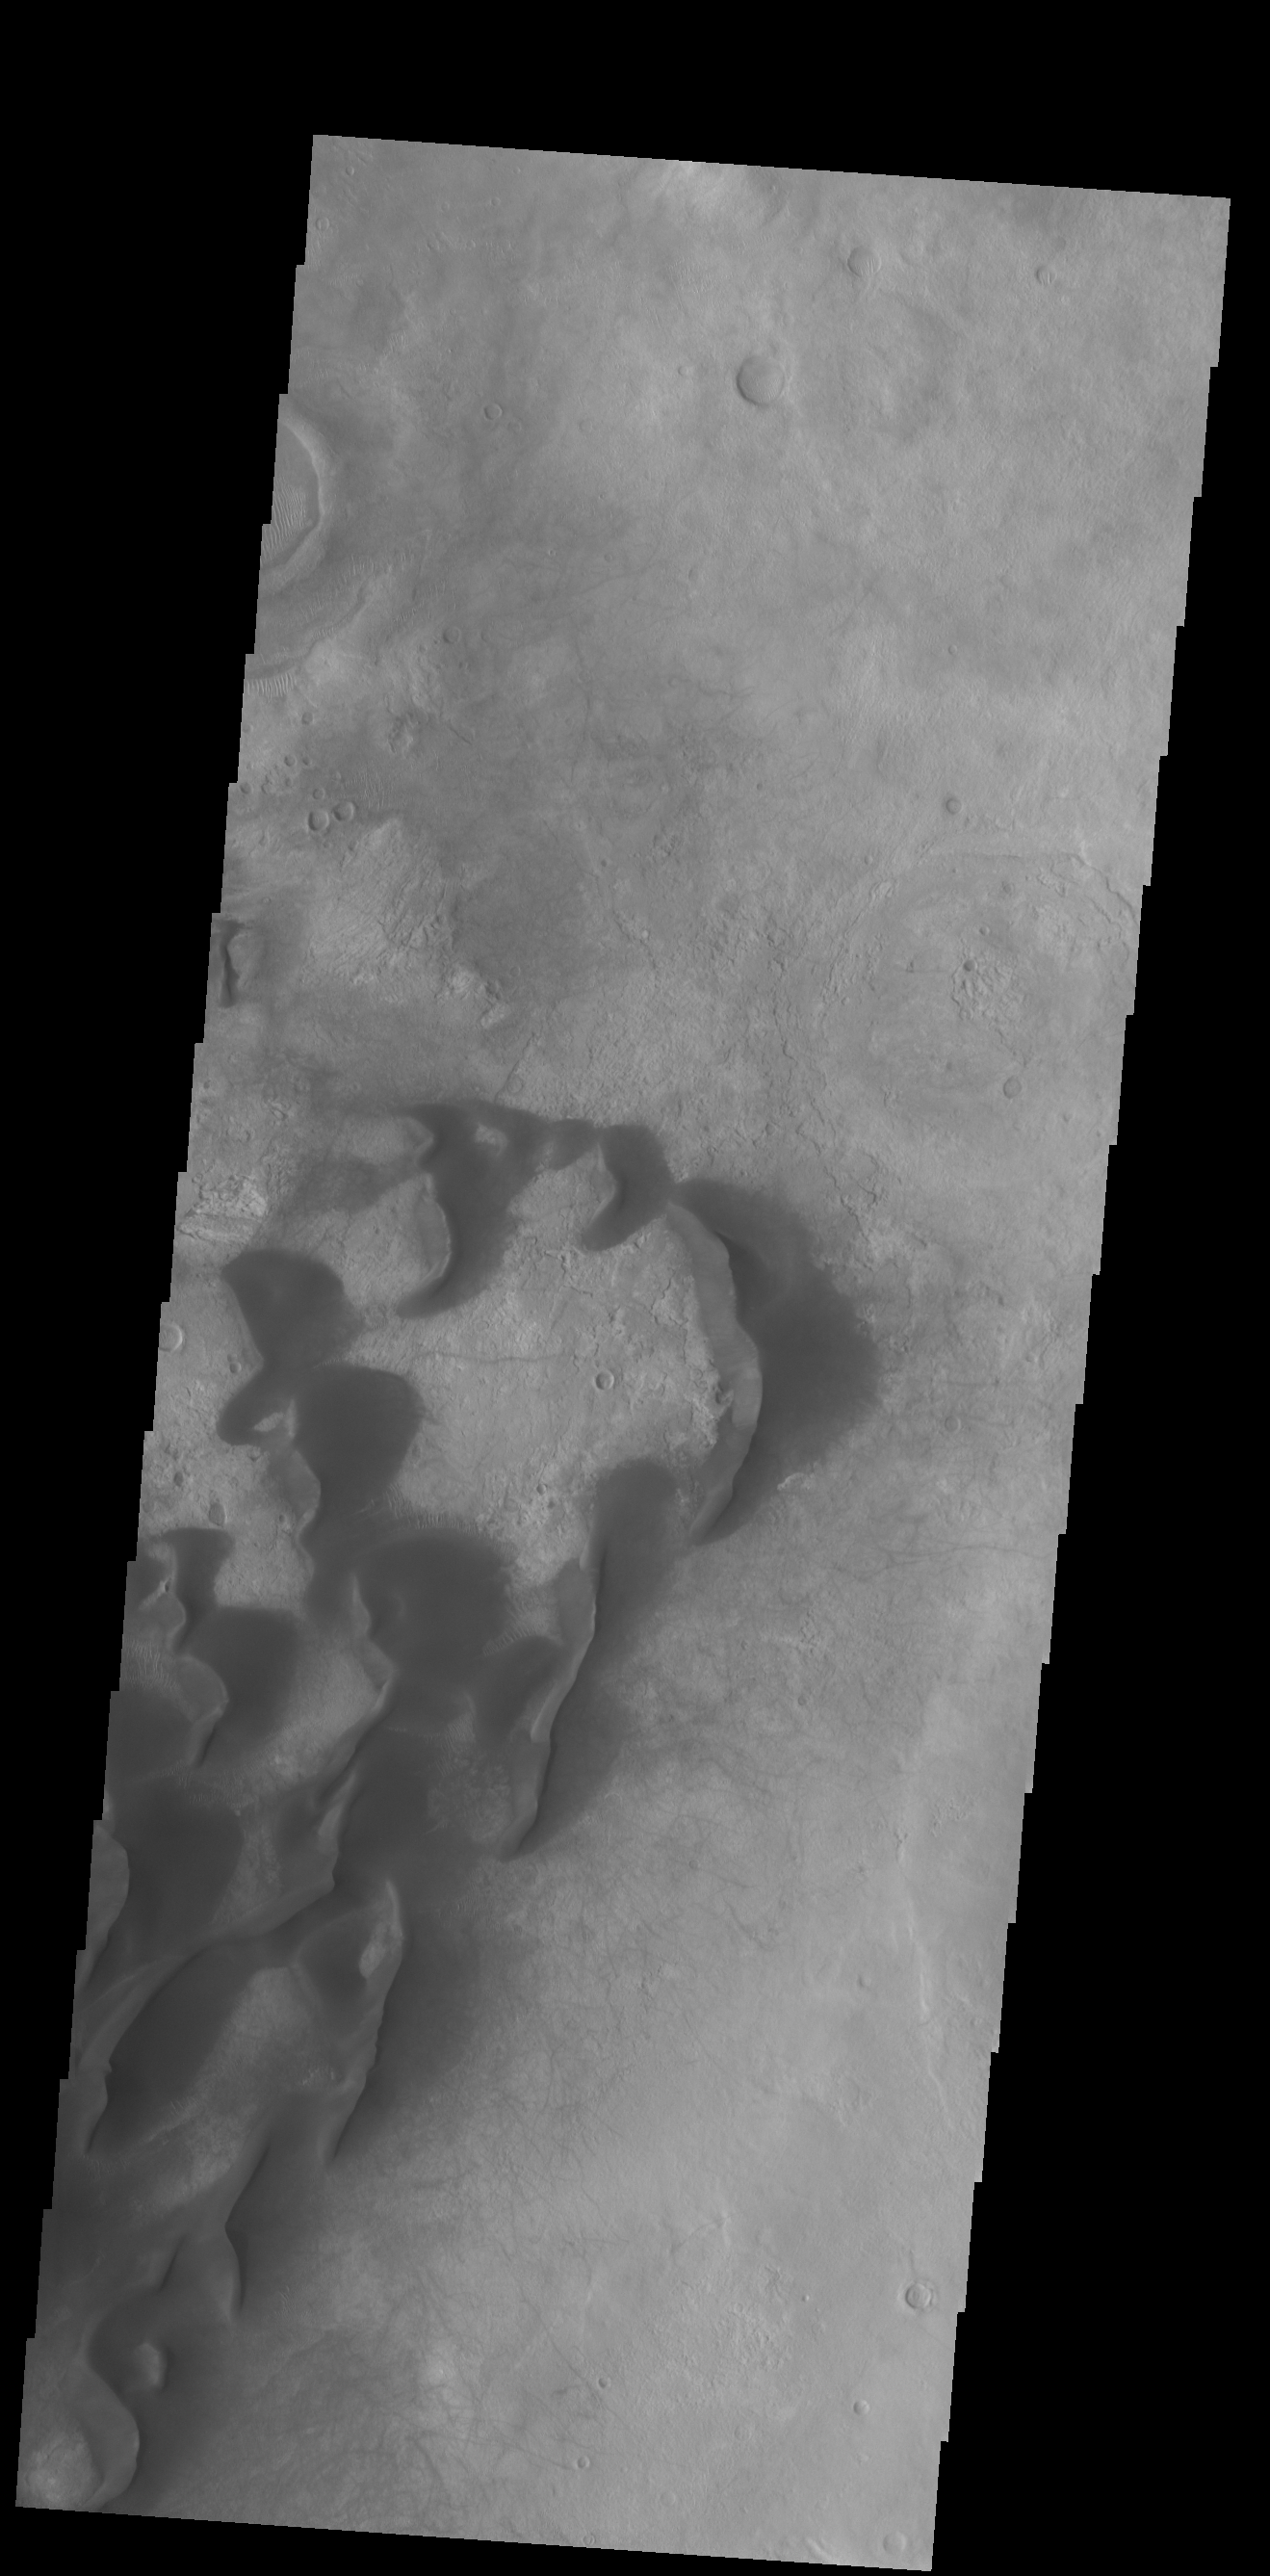

Kaiser Crater Dunes

This VIS image shows large individual dunes on the floor of Kaiser Crater. Small dark lines to the right of the sand dunes are the tracks made by dust devils as they move along the surface. Kaiser Crater is located in Noachis Terra.

Credit: NASA/JPL-Caltech/ASU